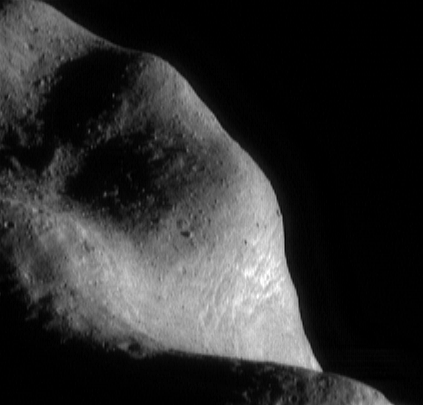

Boulders, Boulders, Boulders

One of the most striking features in NEAR Shoemaker images of Eros’ surface is the abundance of very large boulders. This image of the southwestern part of the saddle region, taken March 6, 2000, from a range of 201 kilometers (125 miles), shows a particularly boulder-rich part of the surface. Many of the huge rocks are 50 meters (164 feet) or more in diameter. They are believed to be fragments of Eros’ native rock, shattered over the eons by formation of impact craters. The impacting projectiles themselves were pulverized by the impact process and survive only as fine debris mixed into the regolith.

Built and managed by The Johns Hopkins University Applied Physics Laboratory, Laurel, Maryland, NEAR was the first spacecraft launched in NASA’s Discovery Program of low-cost, small-scale planetary missions. See the NEAR web page at http://near.jhuapl.edu/ for more details.

Credit: NASA/JPL/JHUAPL